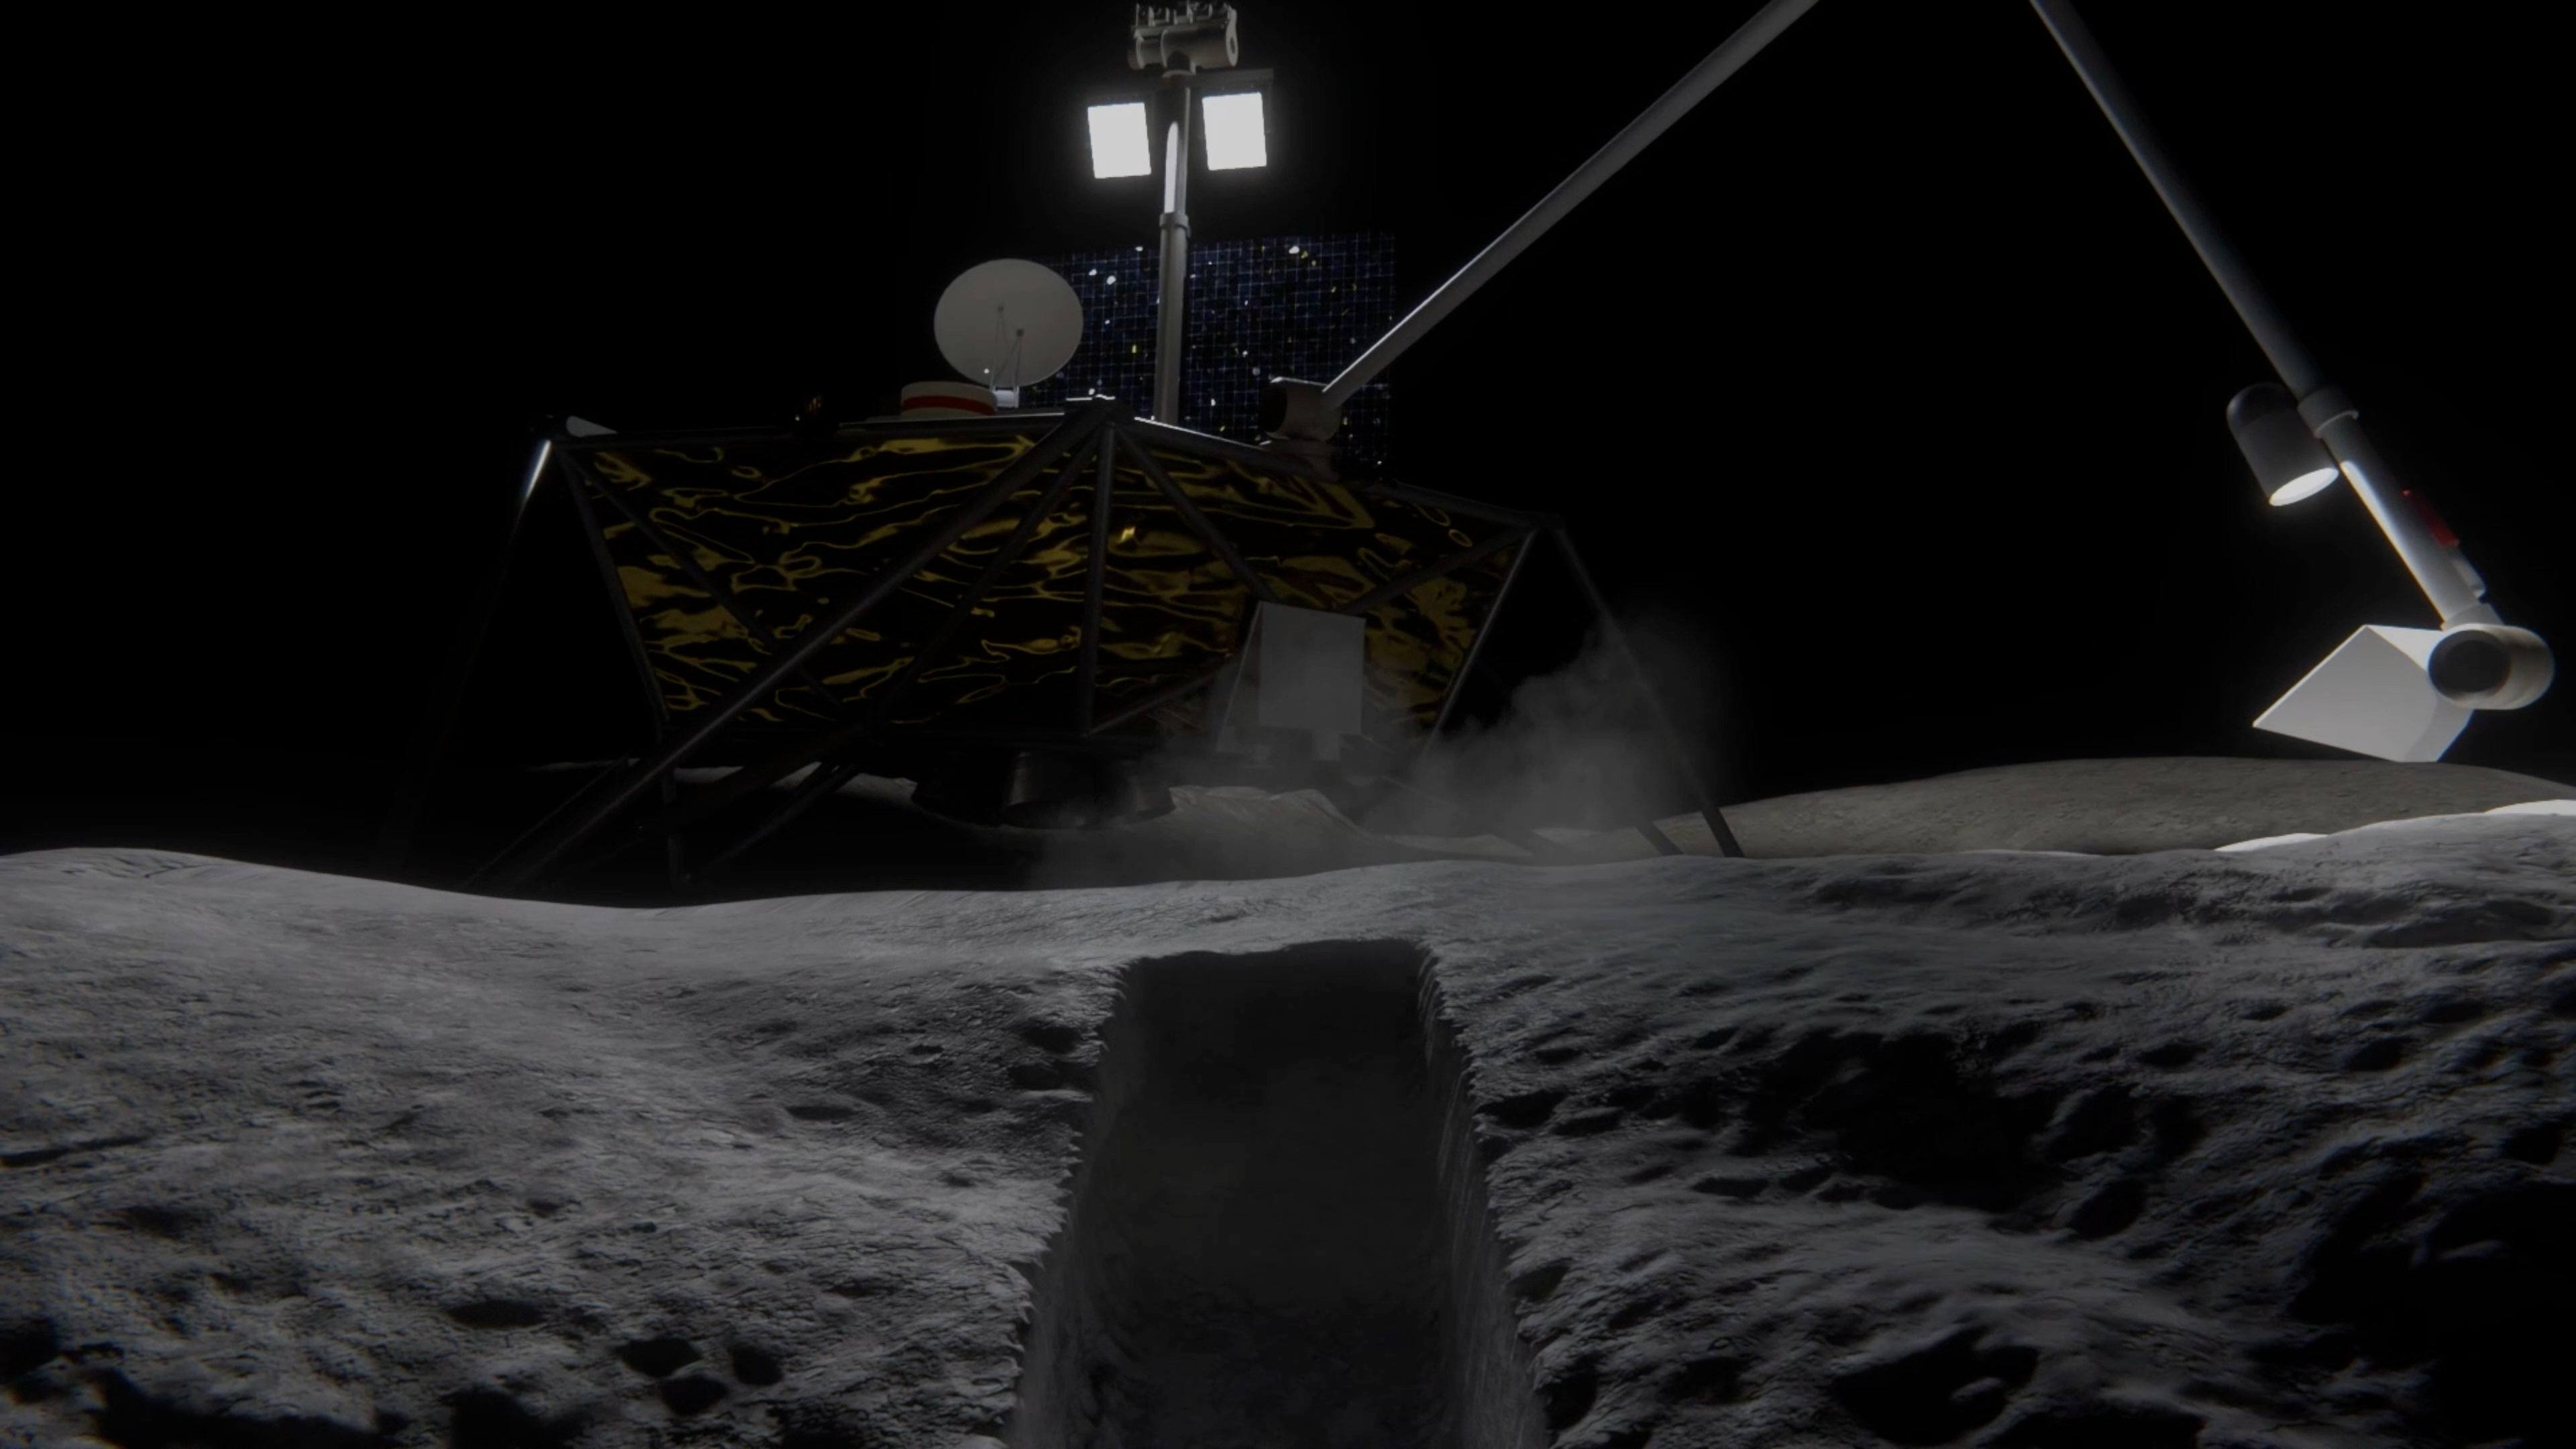

NASA’s COLDArm Operating on the Moon (Animation)

In this animation, NASA’s Cold Operable Lunar Deployable Arm (COLDArm) robotic arm system reaches out from a lander on the Moon and scoops up regolith (broken rock and dust).

Managed by NASA’s Jet Propulsion Laboratory in Southern California, COLDArm is designed to operate during lunar night, a period that lasts about 14 Earth days. It can function in temperatures as cold as minus 280 degrees Fahrenheit (minus 173 degrees Celsius). Frigid temperatures during lunar night would stymie the arms on current spacecraft, which must rely on energy-consuming heaters to stay warm.

To operate in the cold, the 6-foot-6-inch (2-meter) arm combines several key new technologies: gears made of bulk metallic glass that require no wet lubrication or heating, cold motor controllers that don’t need to be kept warm in an electronics box near the core of the spacecraft, and a cryogenic six-axis force torque sensor that lets the arm “feel” what it’s doing and make adjustments.

A variety of attachments and small instruments could go on the end of the arm, such as a 3D-printed titanium scoop that could collect samples from a planet’s surface, similar to what’s depicted here. Like the arm on NASA’s now-retired InSight Mars lander, COLDArm is also capable of deploying science instruments to the surface. The arm system could be attached to a stationary lander or to a rover.

Motiv Space Systems, a partner on COLDArm, developed the cold motor controllers, and also built sections of the arm and assembled it from JPL-supplied parts at the company’s Pasadena, California, facility. The COLDArm project is funded through the Lunar Surface Innovation Initiative and managed by the Game Changing Development program in NASA’s Space Technology Mission Directorate.

Credit: NASA